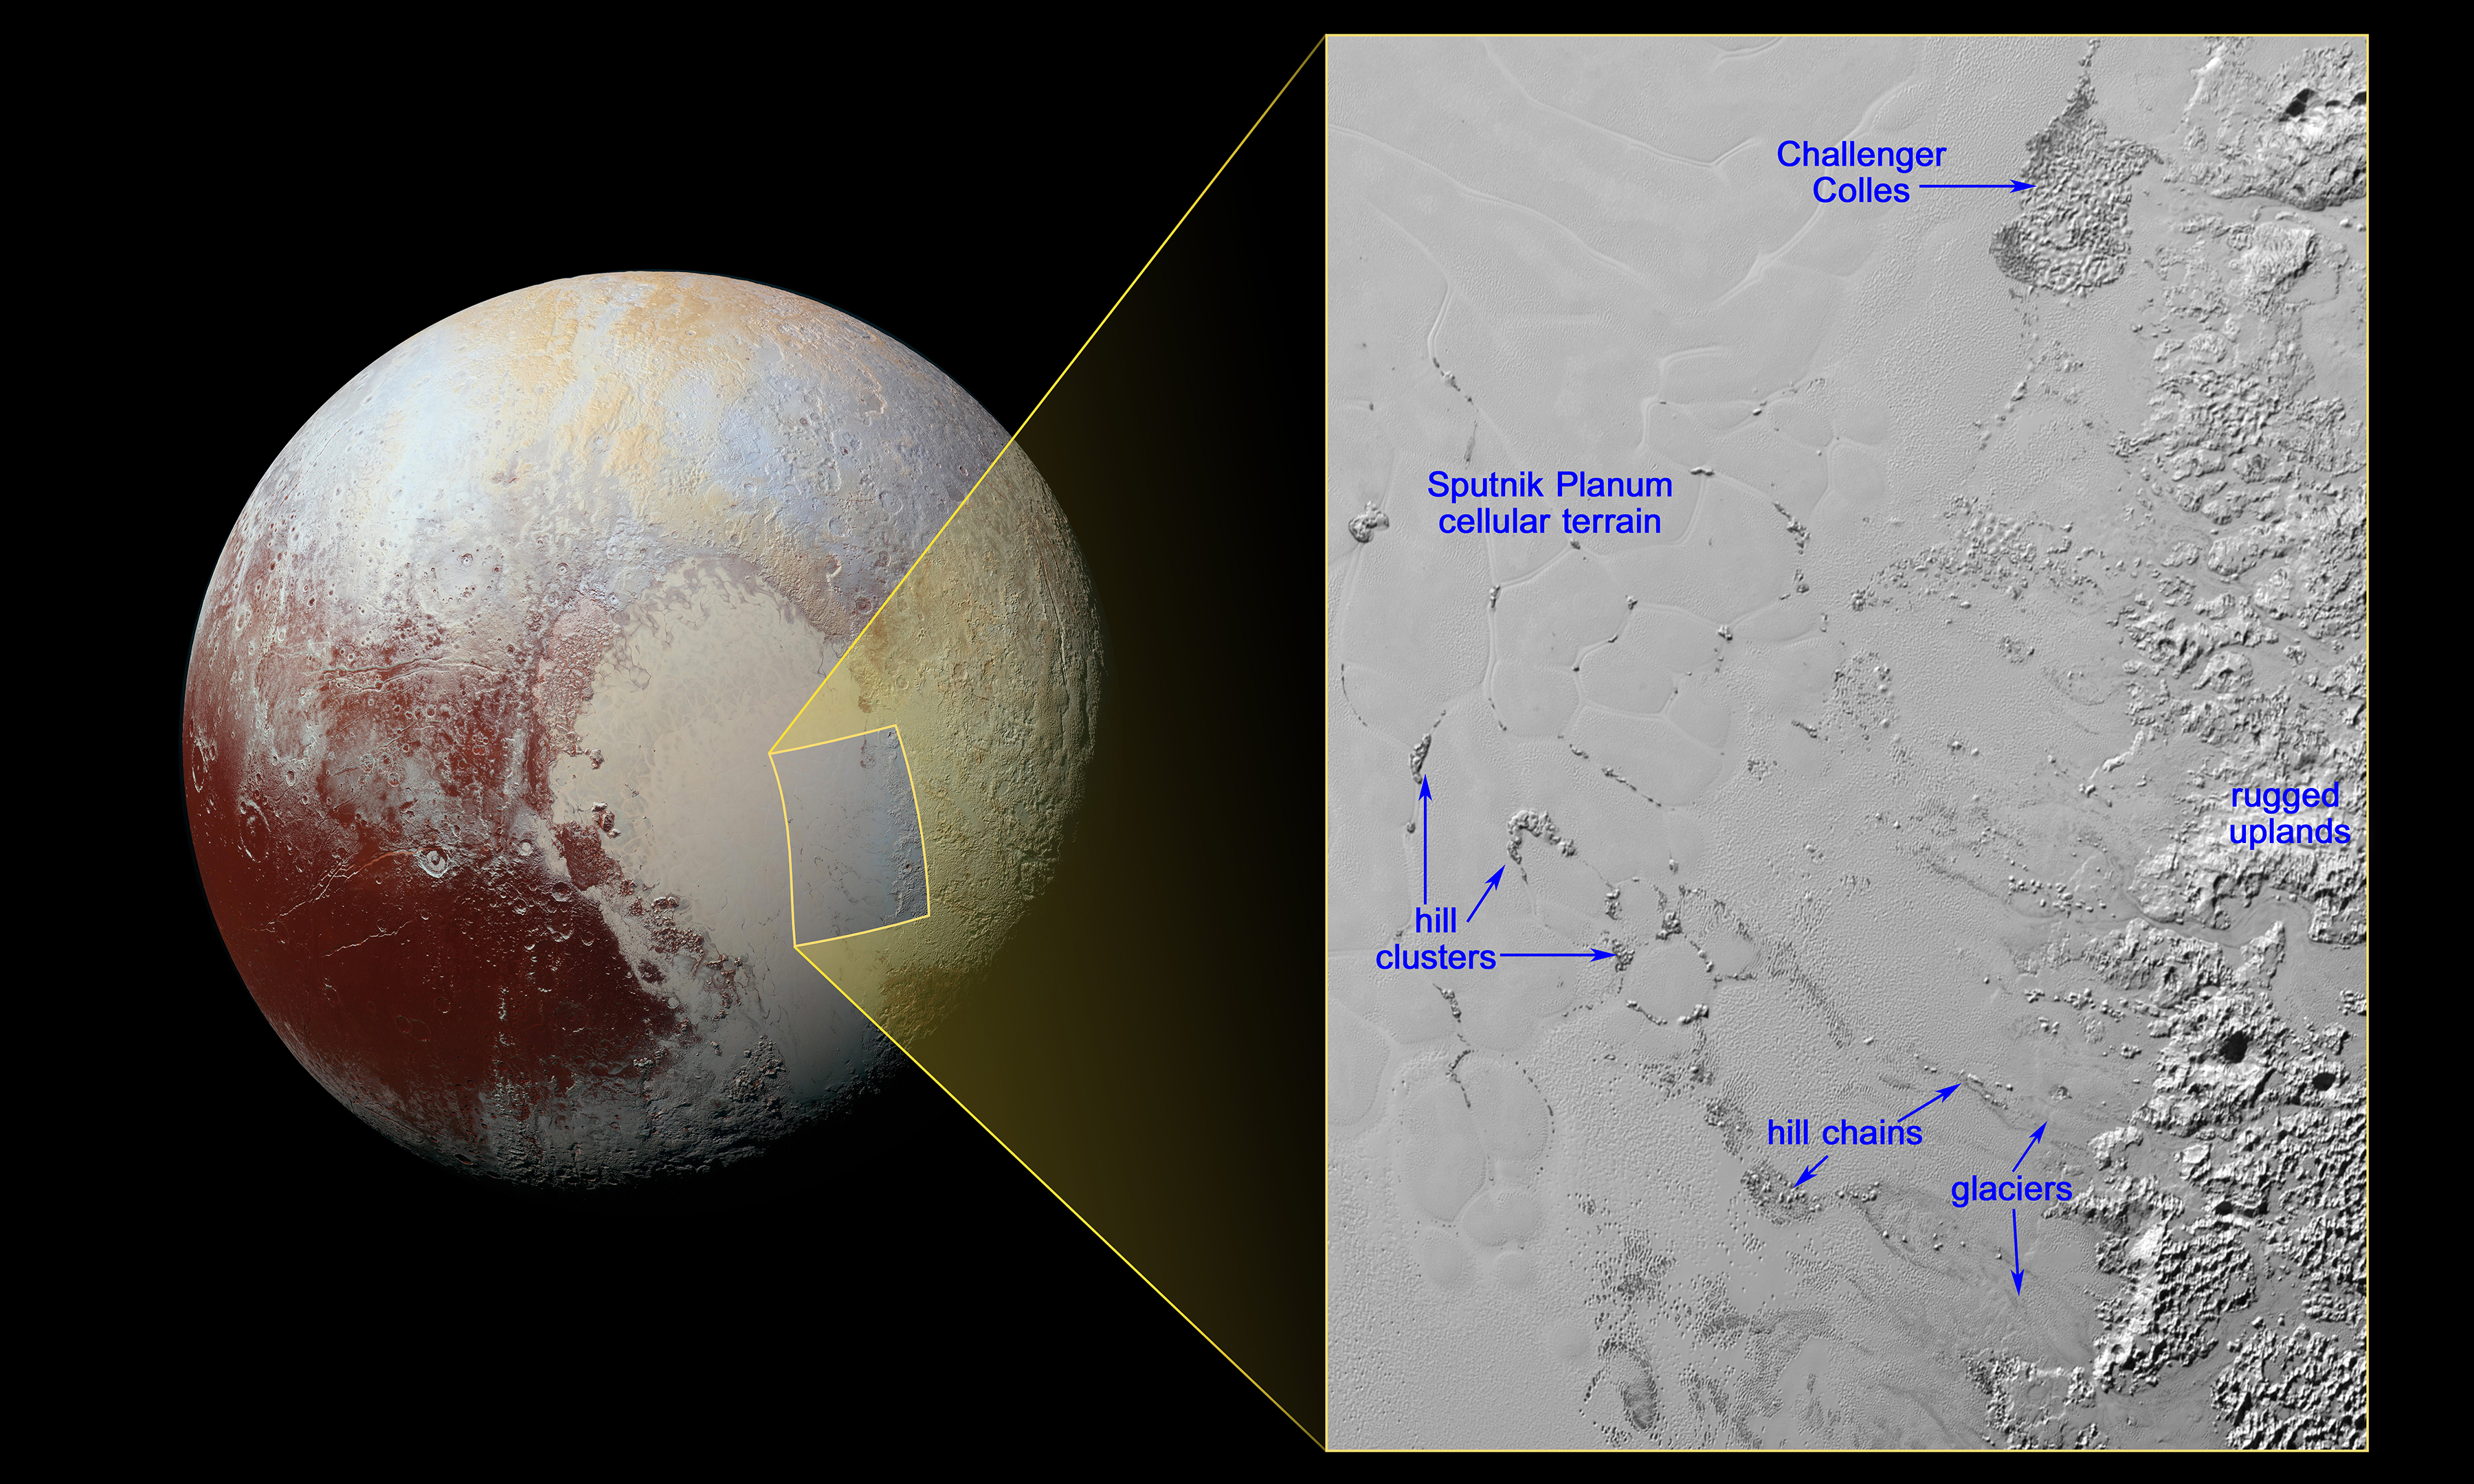

Pluto’s Mysterious, Floating Hills

The nitrogen ice glaciers on Pluto appear to carry an intriguing cargo: numerous, isolated hills that may be fragments of water ice from Pluto’s surrounding uplands. These hills individually measure one to several miles or kilometers across, according to images and data from NASA’s New Horizons mission.

The hills, which are in the vast ice plain informally named Sputnik Planum within Pluto’s ‘heart,’ are likely miniature versions of the larger, jumbled mountains on Sputnik Planum’s western border. They are yet another example of Pluto’s fascinating and abundant geological activity.

Because water ice is less dense than nitrogen-dominated ice, scientists believe these water ice hills are floating in a sea of frozen nitrogen and move over time like icebergs in Earth’s Arctic Ocean. The hills are likely fragments of the rugged uplands that have broken away and are being carried by the nitrogen glaciers into Sputnik Planum. ‘Chains’ of the drifting hills are formed along the flow paths of the glaciers. When the hills enter the cellular terrain of central Sputnik Planum, they become subject to the convective motions of the nitrogen ice, and are pushed to the edges of the cells, where the hills cluster in groups reaching up to 12 miles (20 kilometers) across.

At the northern end of the image, the feature informally named Challenger Colles — honoring the crew of the lost space shuttle Challenger — appears to be an especially large accumulation of these hills, measuring 37 by 22 miles (60 by 35 kilometers). This feature is located near the boundary with the uplands, away from the cellular terrain, and may represent a location where hills have been ‘beached’ due to the nitrogen ice being especially shallow.

The image shows the inset in context next to a larger view that covers most of Pluto’s encounter hemisphere. The inset was obtained by New Horizons’ Multispectral Visible Imaging Camera (MVIC) instrument. North is up; illumination is from the top-left of the image. The image resolution is about 1050 feet (320 meters) per pixel. The image measures a little over 300 miles (almost 500 kilometers) long and about 210 miles (340 kilometers) wide. It was obtained at a range of approximately 9,950 miles (16,000 kilometers) from Pluto, about 12 minutes before New Horizons’ closest approach to Pluto on July 14, 2015.

The Johns Hopkins University Applied Physics Laboratory in Laurel, Maryland, designed, built, and operates the New Horizons spacecraft, and manages the mission for NASA’s Science Mission Directorate. The Southwest Research Institute, based in San Antonio, leads the science team, payload operations and encounter science planning. New Horizons is part of the New Frontiers Program managed by NASA’s Marshall Space Flight Center in Huntsville, Alabama.

Credit: NASA/Johns Hopkins University Applied Physics Laboratory/Southwest Research Institute